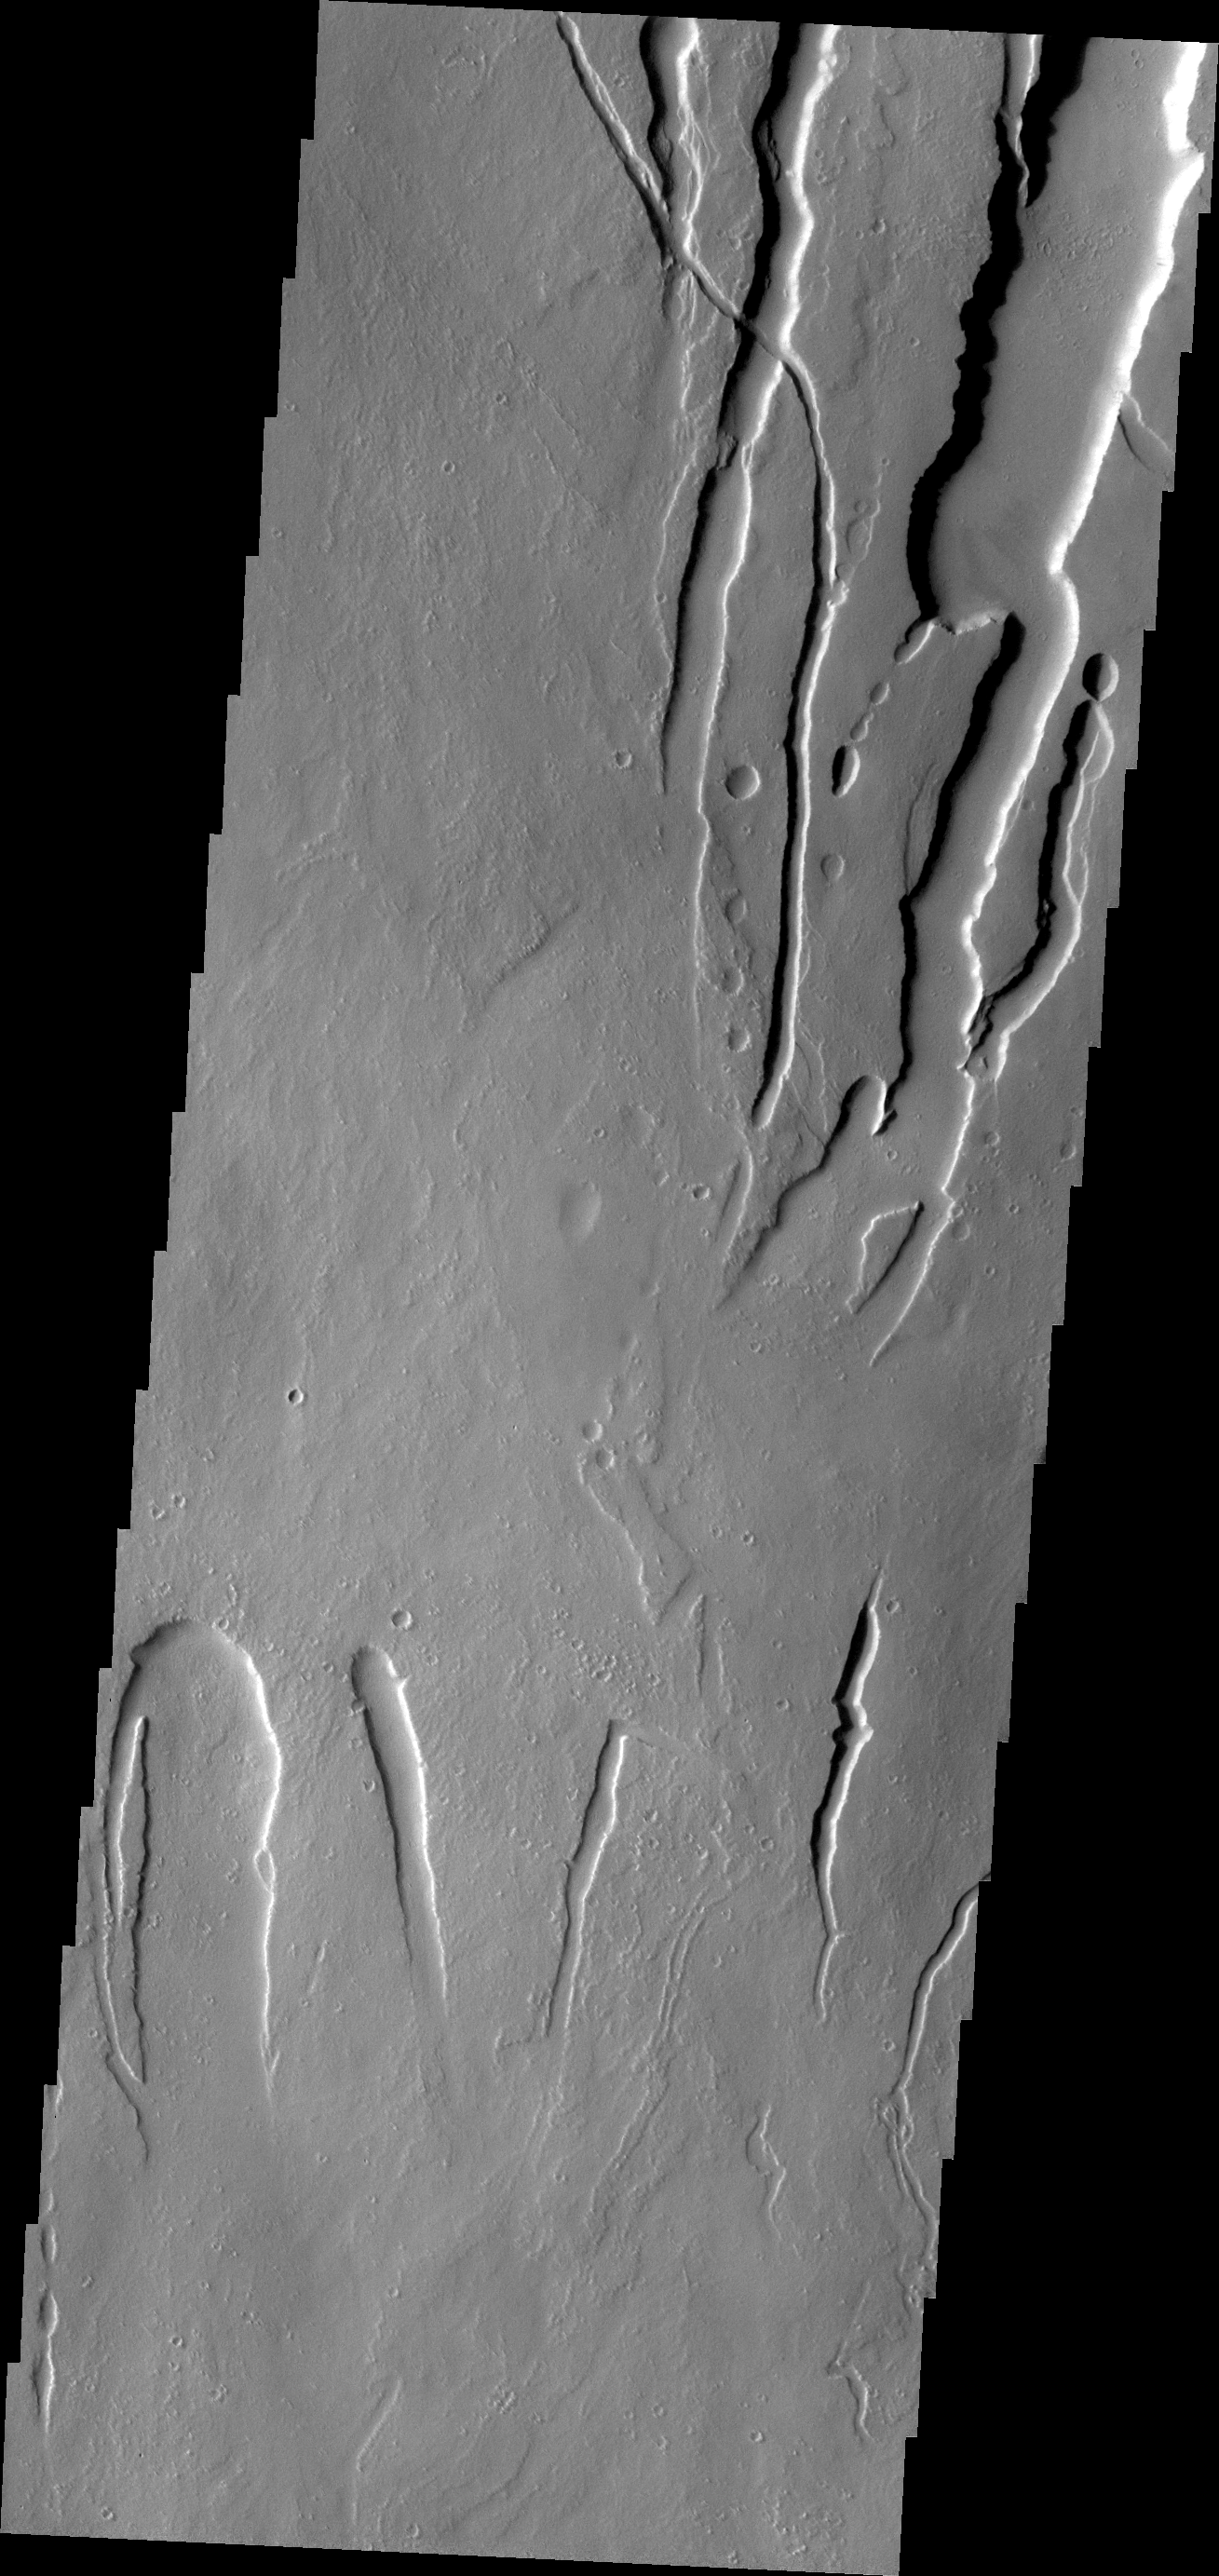

Ascraeus Mons

This VIS image shows lava channels and collapse features on the southwestern flank of Ascraeus Mons.

Credit: NASA/JPL/ASU